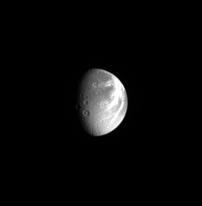

Dramatic Moon

This unmagnified view of Saturn’s moon Dione shows the moon’s bright, wispy terrain, along with several large impact craters. Two of the craters have central peaks. Dione is 1,118 kilometers (695 miles) across.

North on Dione is up. This view shows principally the anti-Saturn hemisphere on Dione. It is clear why low-resolution NASA Voyager spacecraft images gave the impression that the Dionian wispy terrain might be bright ice deposits. High-resolution Cassini images have shown these to be complex systems of braided tectonic fractures.

The image was taken in visible light with the Cassini spacecraft narrow-angle camera on April 25, 2005, at a distance of approximately 2.8 million kilometers (1.7 million miles) from Dione and at a Sun-Dione-spacecraft, or phase, angle of 60 degrees. The image scale is 17 kilometers (11 miles) per pixel.

The Cassini-Huygens mission is a cooperative project of NASA, the European Space Agency and the Italian Space Agency. The Jet Propulsion Laboratory, a division of the California Institute of Technology in Pasadena, manages the mission for NASA’s Science Mission Directorate, Washington, D.C. The Cassini orbiter and its two onboard cameras were designed, developed and assembled at JPL. The imaging team is based at the Space Science Institute, Boulder, Colo.

Credit: NASA/JPL/Space Science Institute